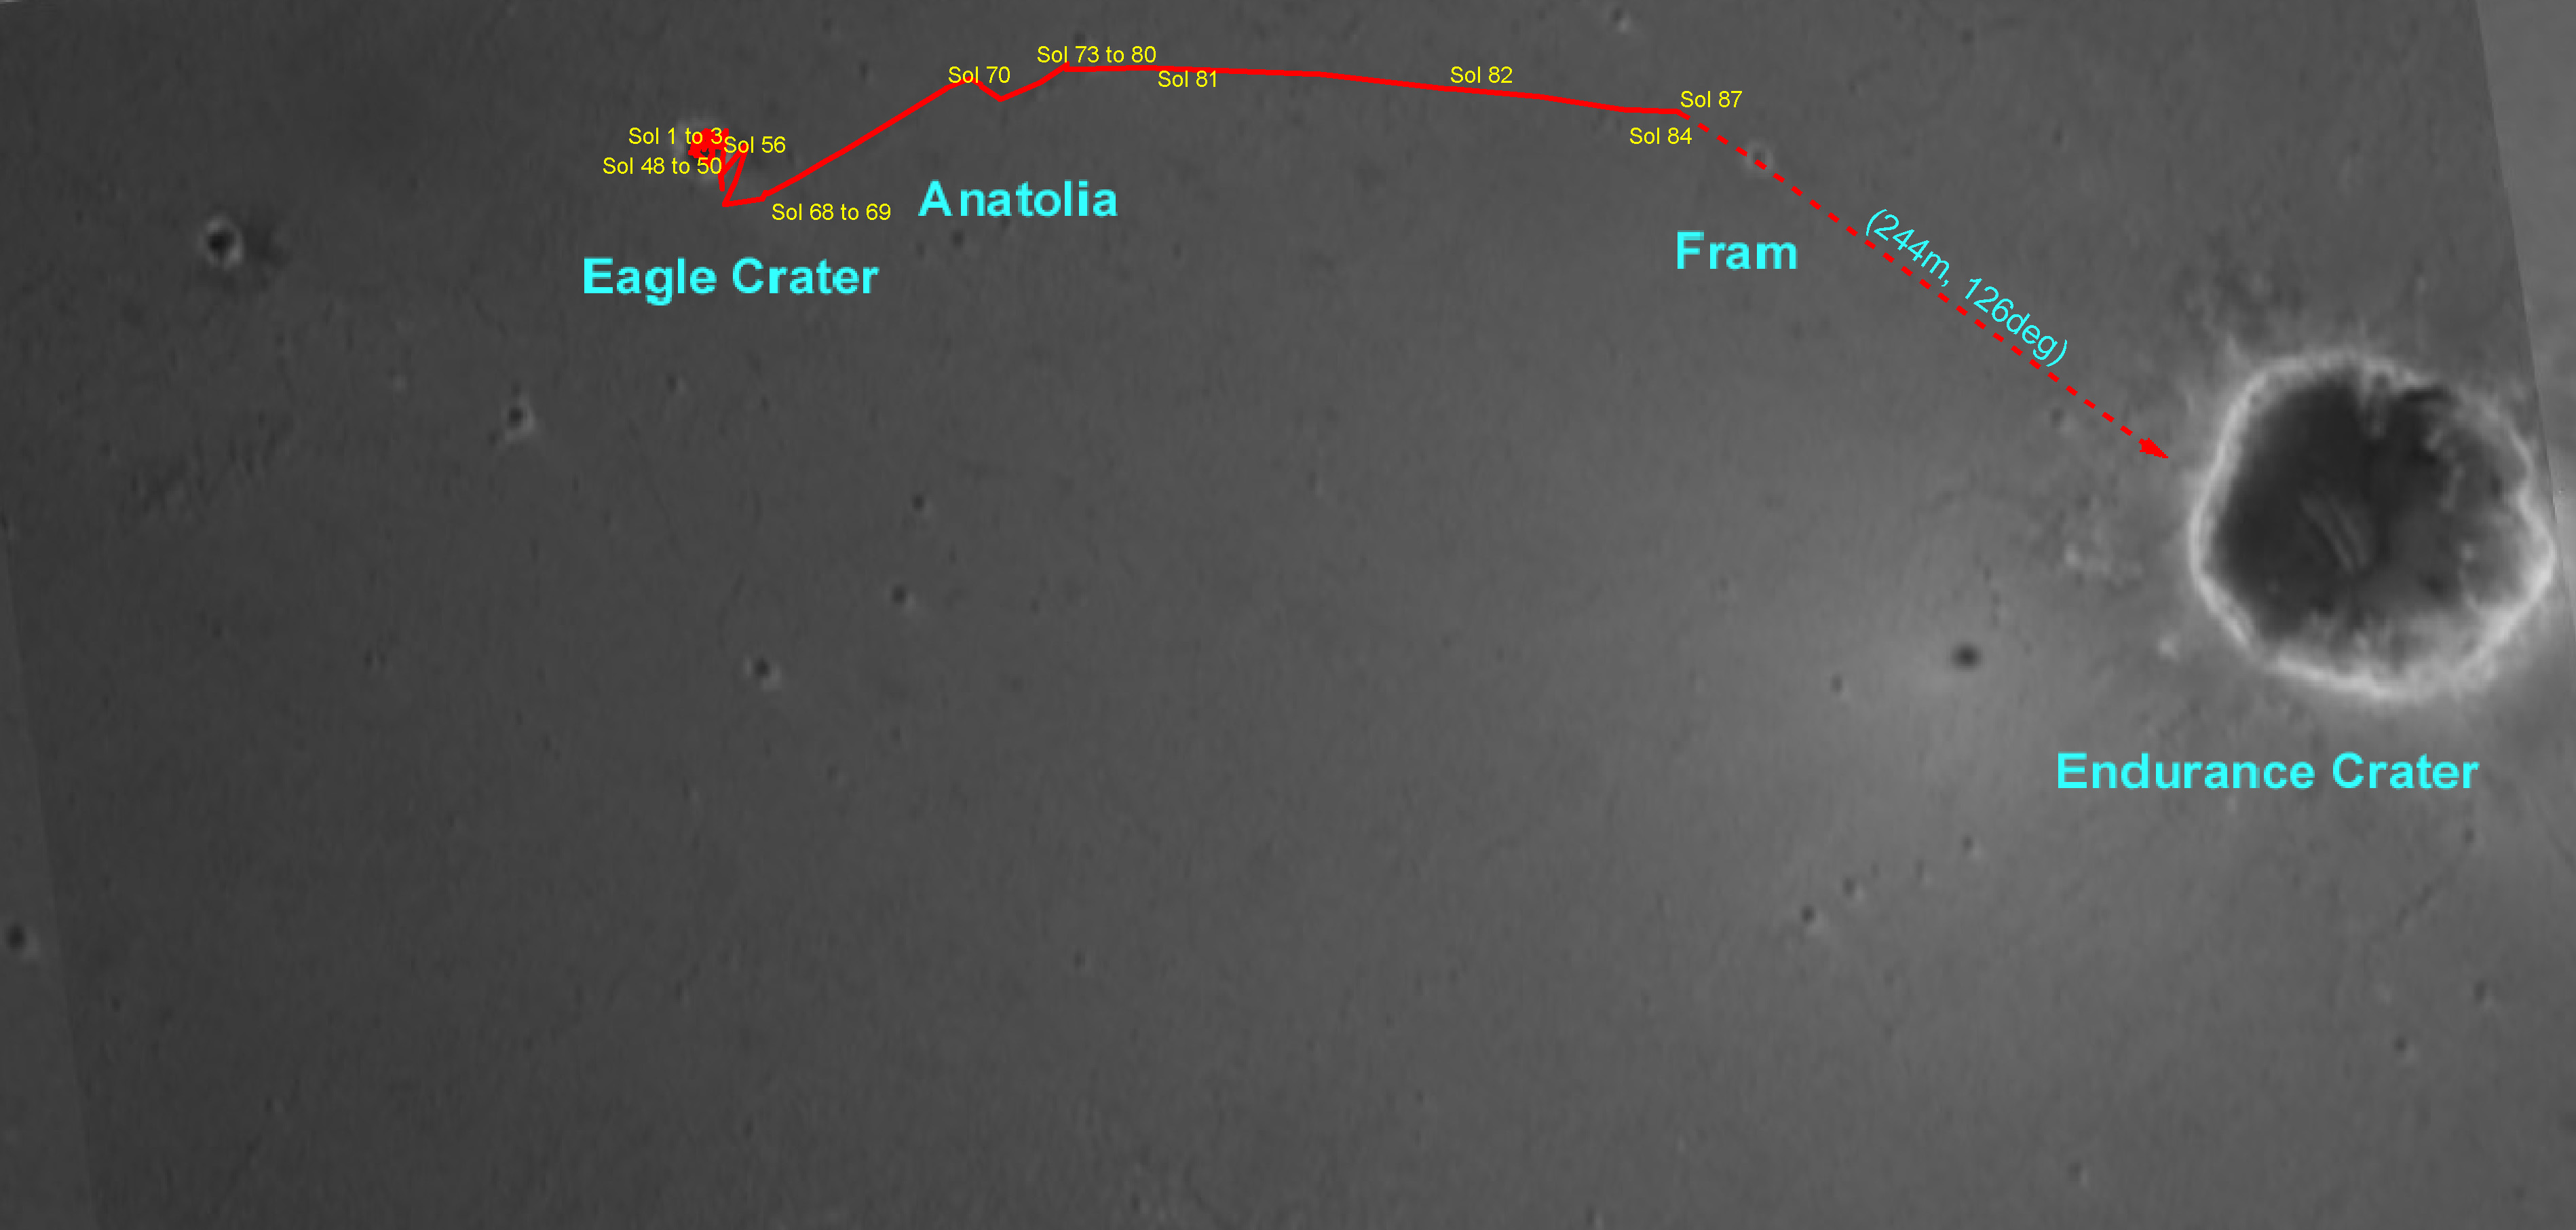

Opportunity’s Travels

This overview map made from Mars Orbiter camera images illustrates the path that the Mars Exploration Rover Opportunity has taken from its first sol on the red planet through its 87th sol. After thoroughly examining its “Eagle Crater” landing-site, the rover moved onto the plains of Meridiani Planum, stopping to examine a curious trough and a target within it called “Anatolia.” Following that, Opportunity approached and remotely studied the rocky dish called “Fram Crater.” As of its 91st sol (April 26, 2004), the rover sits 160 meters (about 525 feet) from the rim of “Endurance Crater.”

Credit: NASA/JPL/Cornell/OSU/MSSS